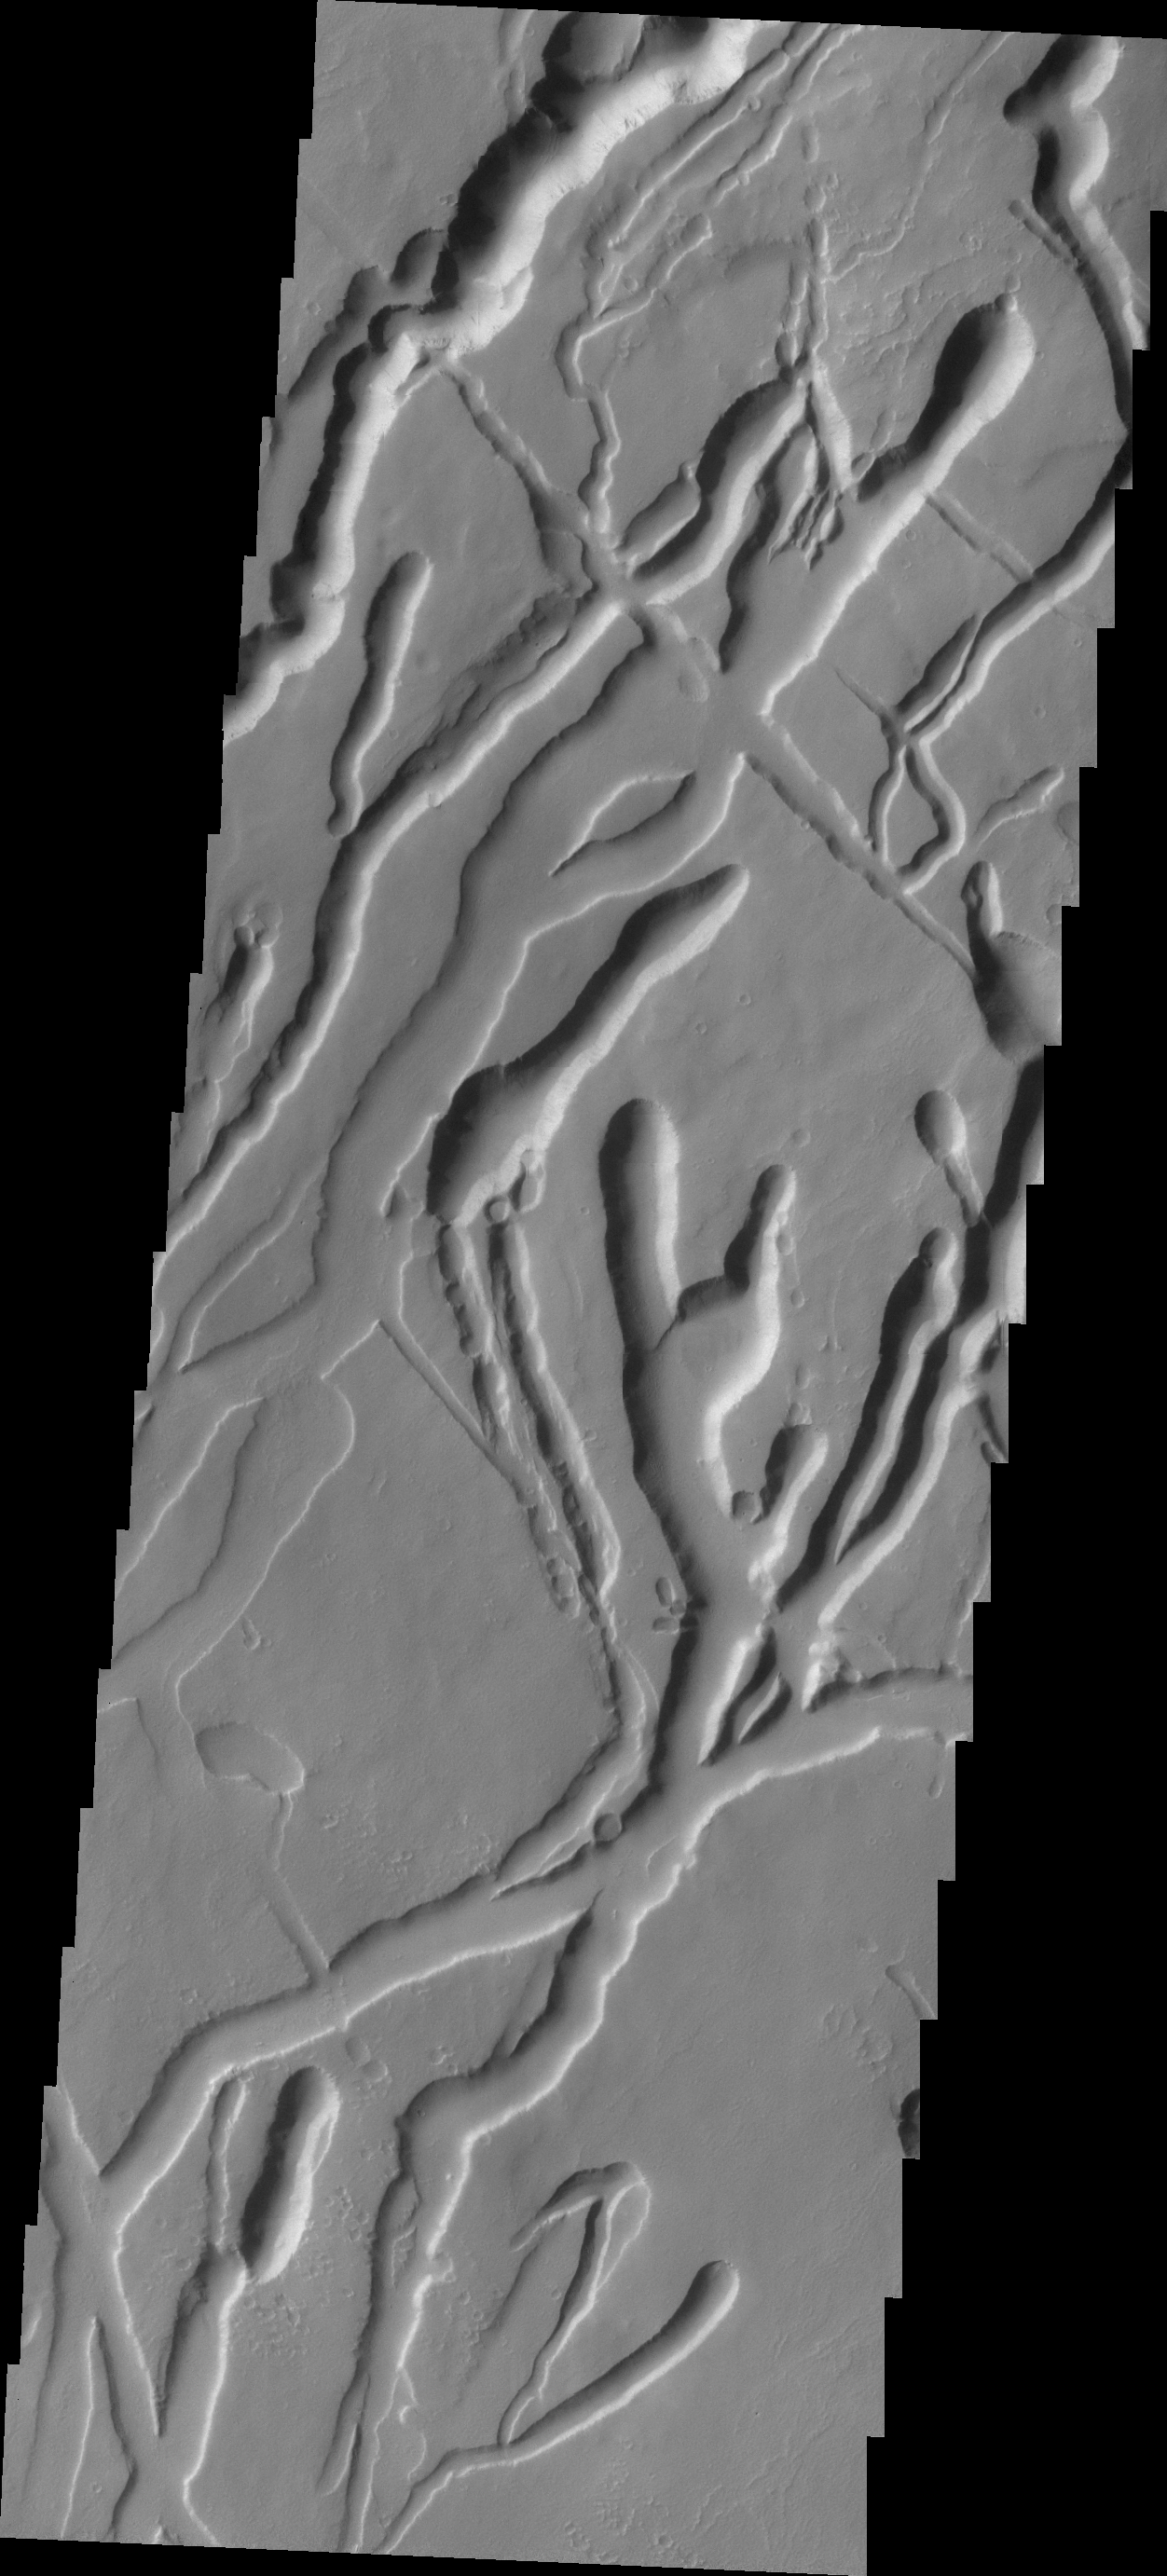

Ascraeus Mons

The many channels in this image are volcanic collapse features on the southern flank of Ascraeus Mons.

Credit: NASA/JPL/ASU